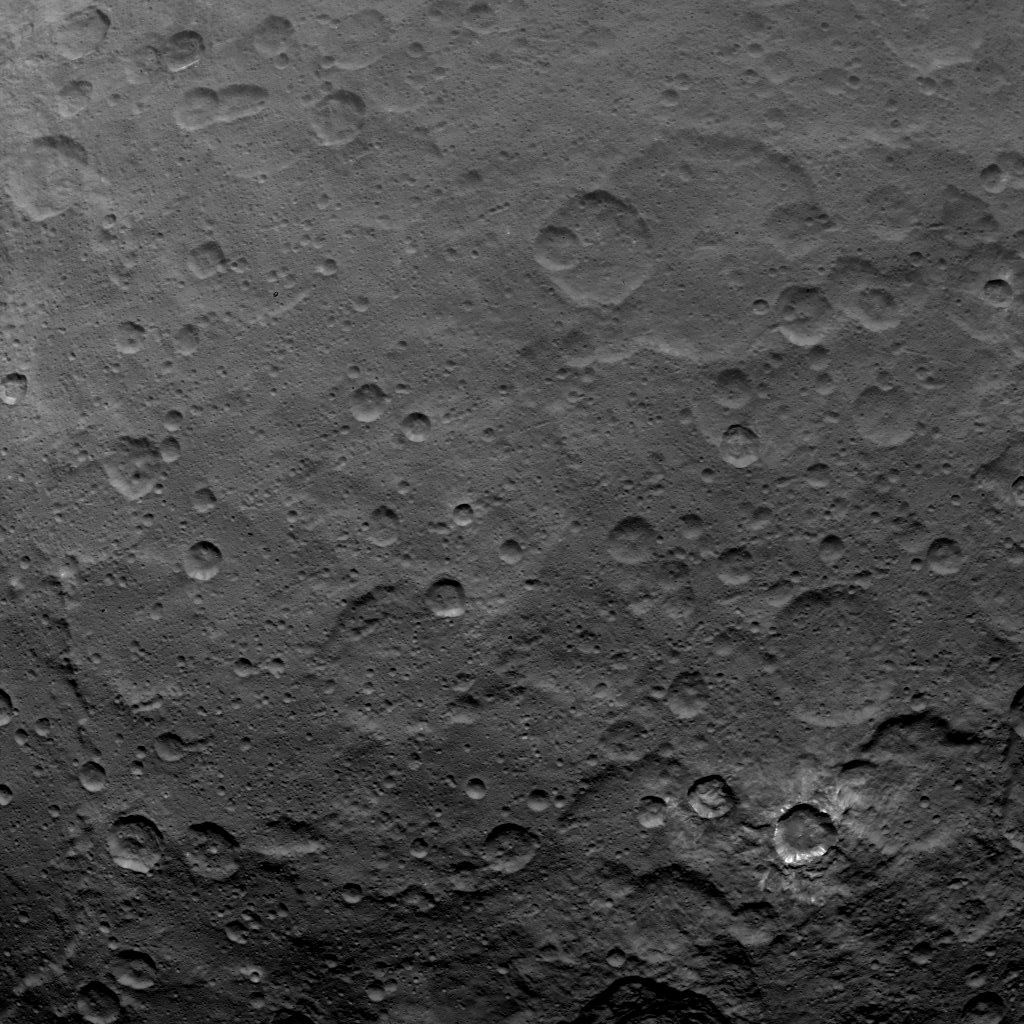

Dawn Survey Orbit Image 51

This image, taken by NASA’s Dawn spacecraft, features a crater at lower right with a sharp rim and bright material on its walls.

The image shows a portion of the southern hemisphere of Ceres from an altitude of 2,700 miles (4,400 kilometers). The image, with a resolution of 1,400 feet (410 meters) per pixel, was taken on June 6, 2015.

Dawn’s mission is managed by JPL for NASA’s Science Mission Directorate in Washington. Dawn is a project of the directorate’s Discovery Program, managed by NASA’s Marshall Space Flight Center in Huntsville, Alabama. UCLA is responsible for overall Dawn mission science. Orbital ATK, Inc., in Dulles, Virginia, designed and built the spacecraft. The German Aerospace Center, the Max Planck Institute for Solar System Research, the Italian Space Agency and the Italian National Astrophysical Institute are international partners on the mission team.

Credit: NASA/JPL-Caltech/UCLA/MPS/DLR/IDA